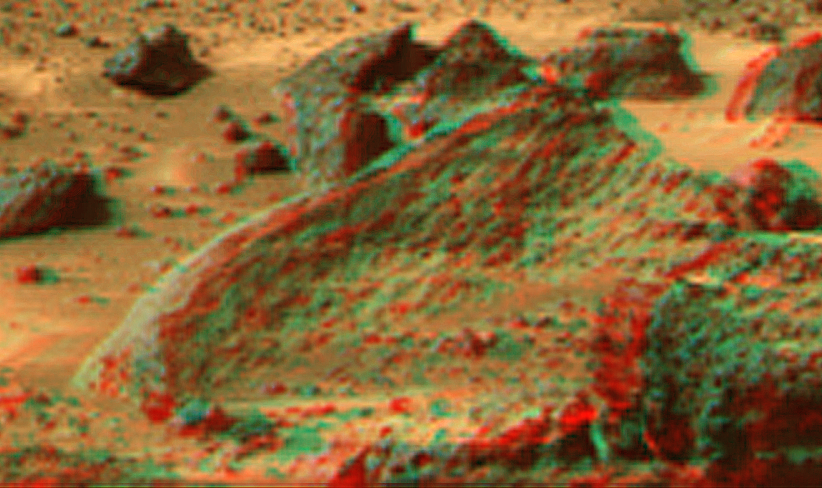

Ender in Super Resolution from Super Panorama

This view of the “Ender,” due south of the lander, was produced by combining the “Super Panorama” frames from the IMP camera. Super resolution was applied to help to address questions about the texture of this rock and what it might tell us about its mode of origin.

The composite color frames that make up this anaglyph were produced for both the right and left eye of the IMP. These composites consist of 7 frames in the right eye and 8 frames in the left eye, taken with different color filters that were enlarged by 500% and then co-added using Adobe Photoshop to produce, in effect, a super-resolution panchromatic frame that is sharper than an individual frame would be. These panchromatic frames were then colorized with the red, green, and blue filtered images from the same sequence. The color balance was adjusted to approximate the true color of Mars.

The anaglyph view was produced by combining the left with the right eye color composite frames by assigning the left eye composite view to the red color plane and the right eye composite view to the green and blue color planes (cyan), to produce a stereo anaglyph mosaic. This mosaic can be viewed in 3-D on your computer monitor or in color print form by wearing red-blue 3-D glasses.

Mars Pathfinder is the second in NASA’s Discovery program of low-cost spacecraft with highly focused science goals. The Jet Propulsion Laboratory, Pasadena, CA, developed and manages the Mars Pathfinder mission for NASA’s Office of Space Science, Washington, D.C. JPL is a division of the California Institute of Technology (Caltech).

The left eye and right eye panoramas from which this anaglyph was created is available at
PIA02405 andPIA02406.

Photojournal note: Sojourner spent 83 days of a planned seven-day mission exploring the Martian terrain, acquiring images, and taking chemical, atmospheric and other measurements. The final data transmission received from Pathfinder was at 10:23 UTC on September 27, 1997. Although mission managers tried to restore full communications during the following five months, the successful mission was terminated on March 10, 1998.

Credit: NASA/JPL